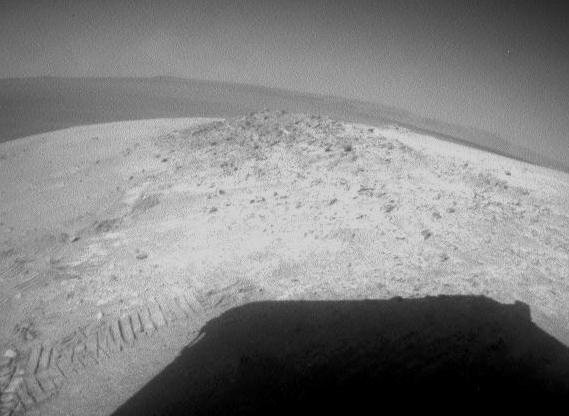

Looking Back at Greeley Haven After Opportunity’s First Drive of 2012

NASA’s Mars Exploration Rover Opportunity drove about 12 feet (3.67 meters) on May 8, 2012, after spending 19 weeks working in one place while solar power was too low for driving during the Martian winter. The winter worksite was on the north slope of an outcrop called Greeley Haven. The rover used its rear hazard-avoidance camera after nearly completing the May 8 drive, capturing this view looking back at the Greeley Haven. The dark shape in the foreground is the shadow of Opportunity’s solar array. The view is toward the southeast.

Since landing in the Meridiani region of Mars on Jan. 25, 2004, Universal Time and EST (Jan. 24, PST), Opportunity has driven 21.4 miles (34.4 kilometers).

Opportunity and its rover twin, Spirit, completed their three-month prime missions on Mars in April 2004. Both rovers continued for years of bonus, extended missions. Both have made important discoveries about wet environments on ancient Mars that may have been favorable for supporting microbial life. Spirit stopped communicating in 2010.

NASA’s Jet Propulsion Laboratory, a division of the California Institute of Technology, in Pasadena, manages the Mars Exploration Rover Project for NASA’s Science Mission Directorate, Washington.

Credit: NASA/JPL-Caltech